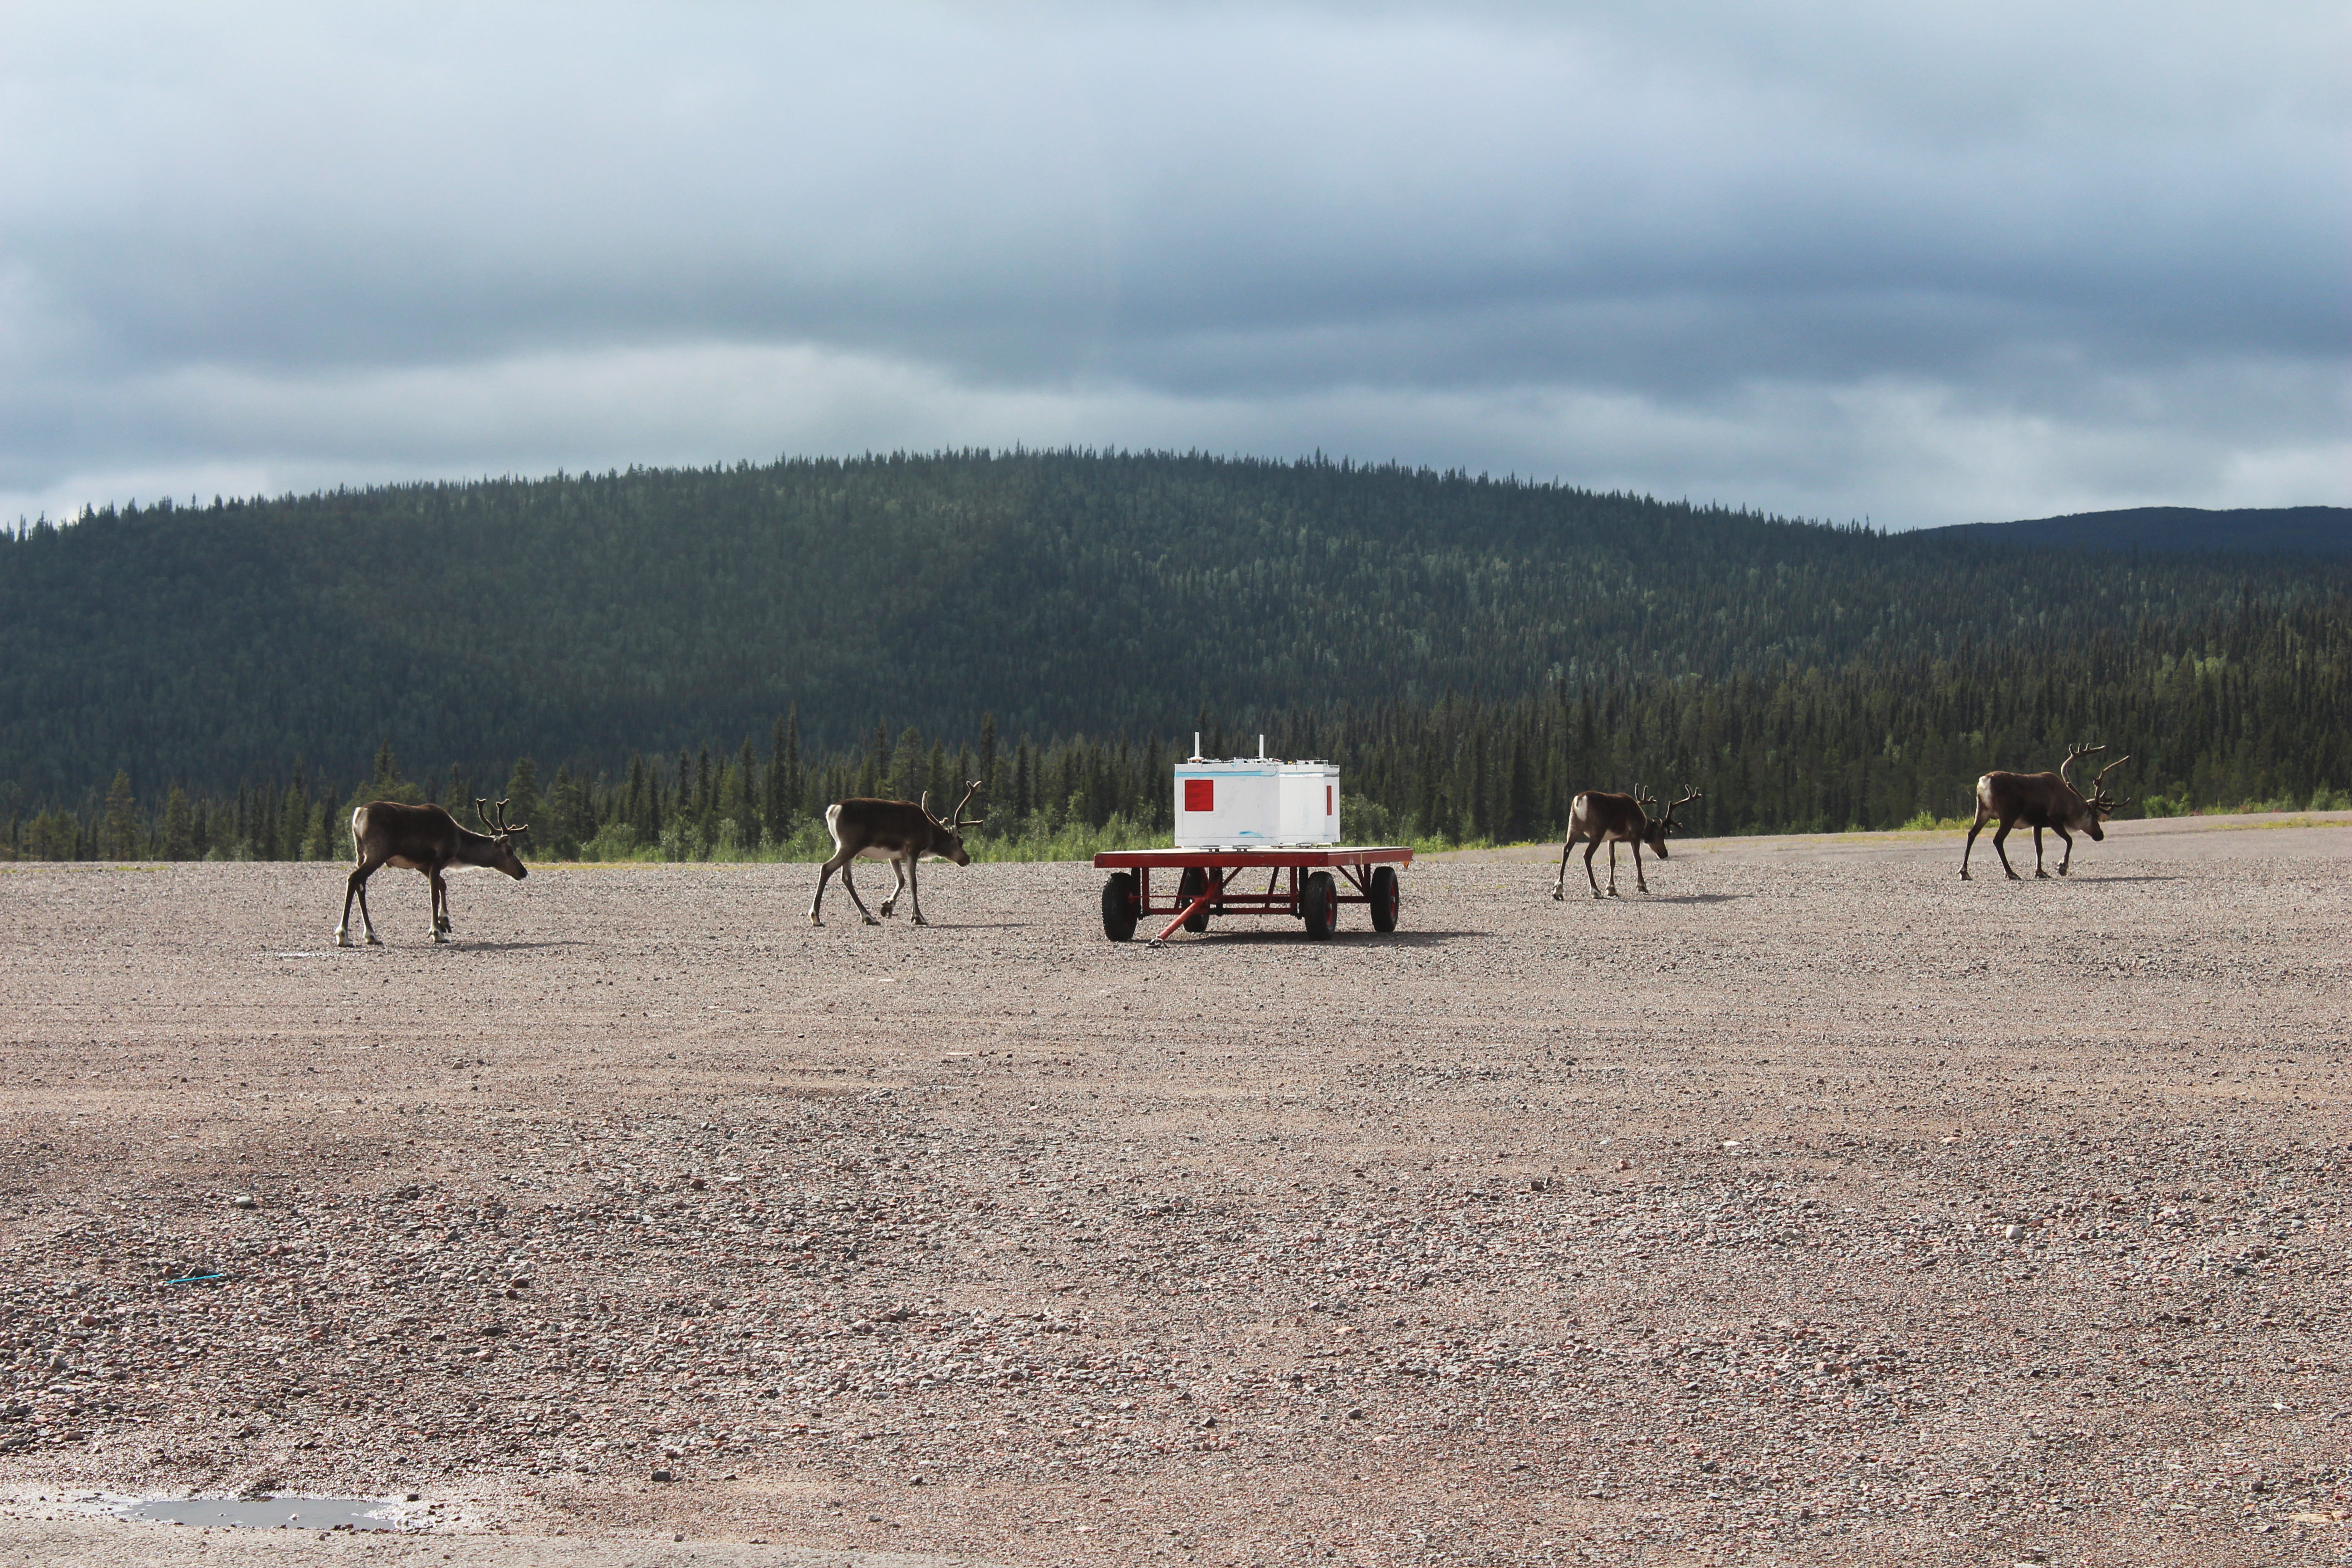

NASA's BARREL Mission in Sweden

Four reindeer walk past the BARREL payload on the launch pad at Esrange Space Center near Kiruna, Sweden. The BARREL team is at Esrange Space Center launching a series of six scientific payloads on miniature scientific balloons. The NASA-funded BARREL – which stands for Balloon Array for Radiation-belt Relativistic Electron Losses – primarily measures X-rays in Earth’s atmosphere near the North and South Poles. These X-rays are produced by electrons raining down into the atmosphere from two giant swaths of radiation that surround Earth, called the Van Allen belts. Learning about the radiation near Earth helps us to better protect our satellites. Several of the BARREL balloons also carry instruments built by undergraduate students to measure the total electron content of Earth’s ionosphere, as well as the low-frequency electromagnetic waves that help to scatter electrons into Earth’s atmosphere. Though about 90 feet in diameter, the BARREL balloons are much smaller than standard football stadium-sized scientific balloons. This is the fourth campaign for the BARREL mission. BARREL is led by Dartmouth College in Hanover, New Hampshire. The undergraduate student instrument team is led by the University of Houston and funded by the Undergraduate Student Instrument Project out of NASA’s Wallops Flight Facility.

Credit: NASA/University of Houston/Samar Mathur